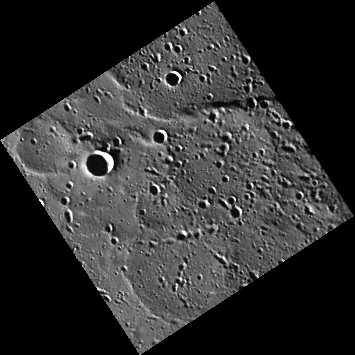

The Ghost In You

Visible in this image are curving ridges, some of which form circular outlines. One is in the left corner, and several larger ones are arranged vertically down the center-right part of the image. These circular features mark the rims of “ghost craters” — impact craters that were subsequently buried by the voluminous volcanic lavas that form the plains in this part of Mercury. No doubt some craters were buried completely and now are entirely hidden, whereas others reveal their presence by the ridges that formed when the volcanic cover sagged over the crater rims or in response to modest horizontal contraction of the region.

This image was collected during the spacecraft’s commissioning phase, shortly after entering orbit around Mercury. The image was binned on the spacecraft from its original 1024 x 1024 pixel size to 256 x 256. Binning helps to reduce the amount of data that must be stored on the spacecraft’s solid-state recorder and downlinked across interplanetary space from MESSENGER to the Deep Space Network on Earth. The image here has been placed into a map projection with north at the top.

On March 17, 2011 (March 18, 2011, UTC), MESSENGER became the first spacecraft ever to orbit the planet Mercury. The mission is currently in its commissioning phase, during which spacecraft and instrument performance are verified through a series of specially designed checkout activities. In the course of the one-year primary mission, the spacecraft’s seven scientific instruments and radio science investigation will unravel the history and evolution of the Solar System’s innermost planet. Visit the Why Mercury? section of this website to learn more about the science questions that the MESSENGER mission has set out to answer.

Date acquired: March 29, 2011
Image Mission Elapsed Time (MET): 209895822
Image ID: 65370
Instrument: Wide Angle Camera (WAC) of the Mercury Dual Imaging System (MDIS)
WAC filter: 12 (828 nanometers)
Center Latitude: 76.6°
Center Longitude: 51.8° E
Resolution: 393 meters/pixel
Scale: The edges of the image are about 100 km (62 mi.) long.

These images are from MESSENGER, a NASA Discovery mission to conduct the first orbital study of the innermost planet, Mercury. For information regarding the use of images, see the MESSENGER image use policy.

Credit: NASA/Johns Hopkins University Applied Physics Laboratory/Carnegie Institution of Washington